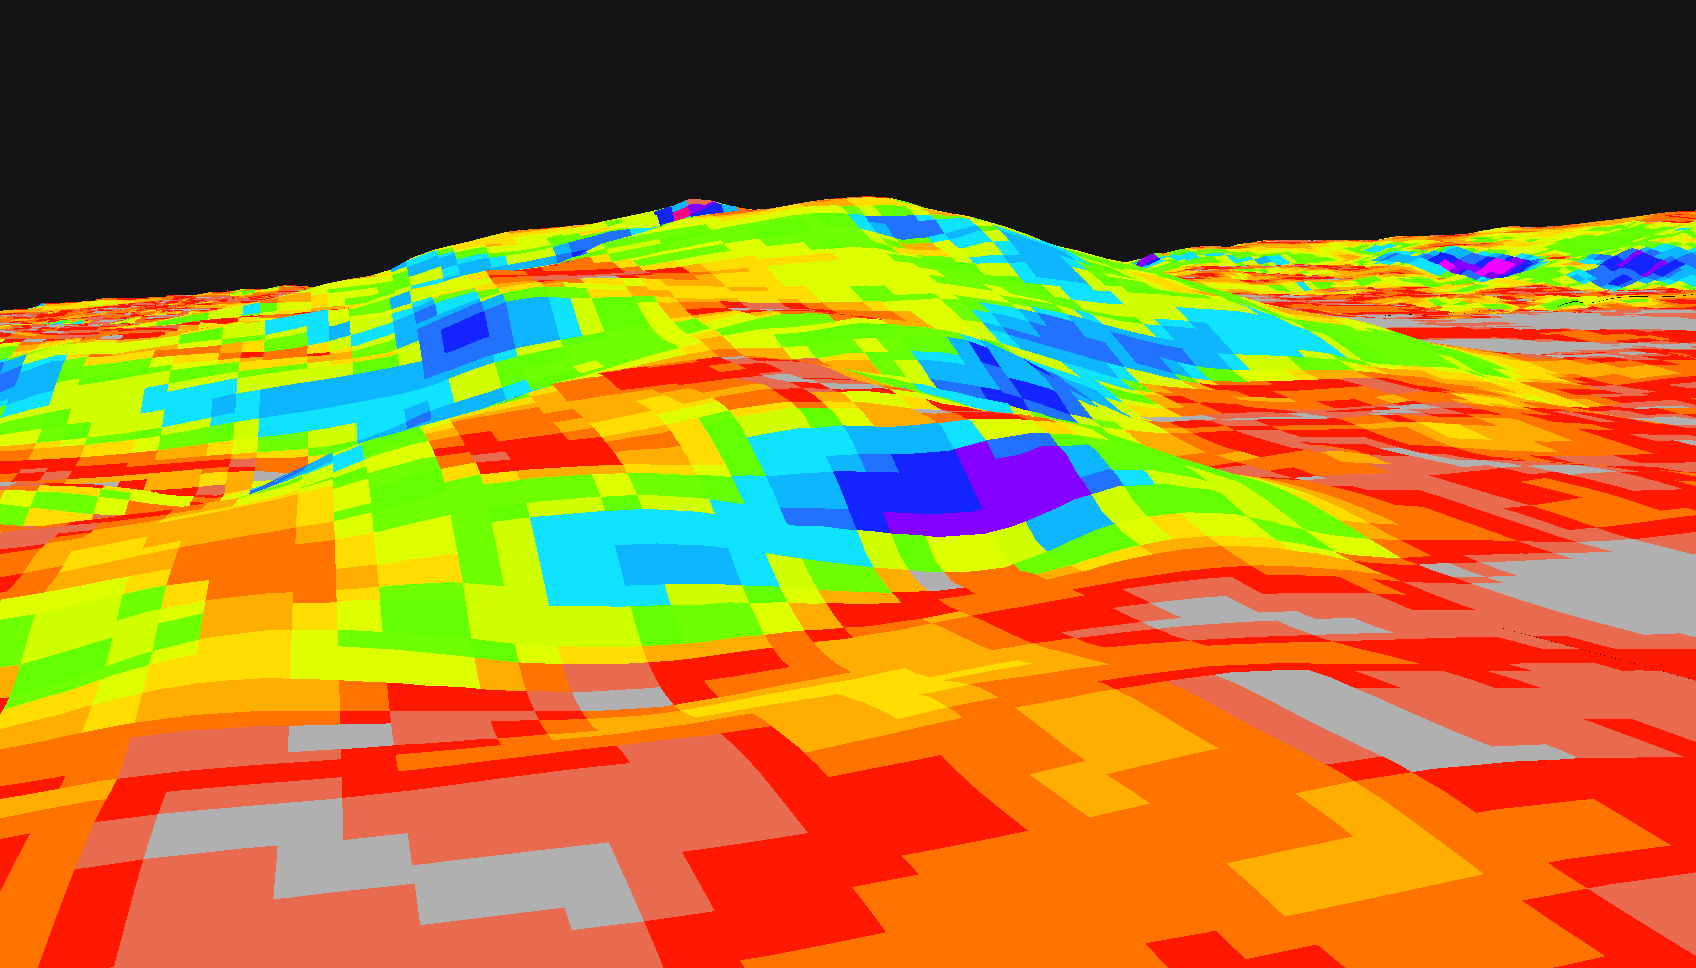

Which Way to the Top?

This digital elevation map shows the topography of the “Columbia Hills,” just in front of the Mars Exploration Rover Spirit. Colors indicate the slopes of the hills, with red areas being the gentlest and blue the steepest. Rover planners are currently plotting the safest route for Spirit to climb the front hill, called “West Spur.” The direct path straight up through the blue area may be too steep. Data from the Mars Orbital Camera on the orbiting Mars Global Surveyor were used to create this 3-D map.

Credit: NASA/JPL/USGS/MSSS